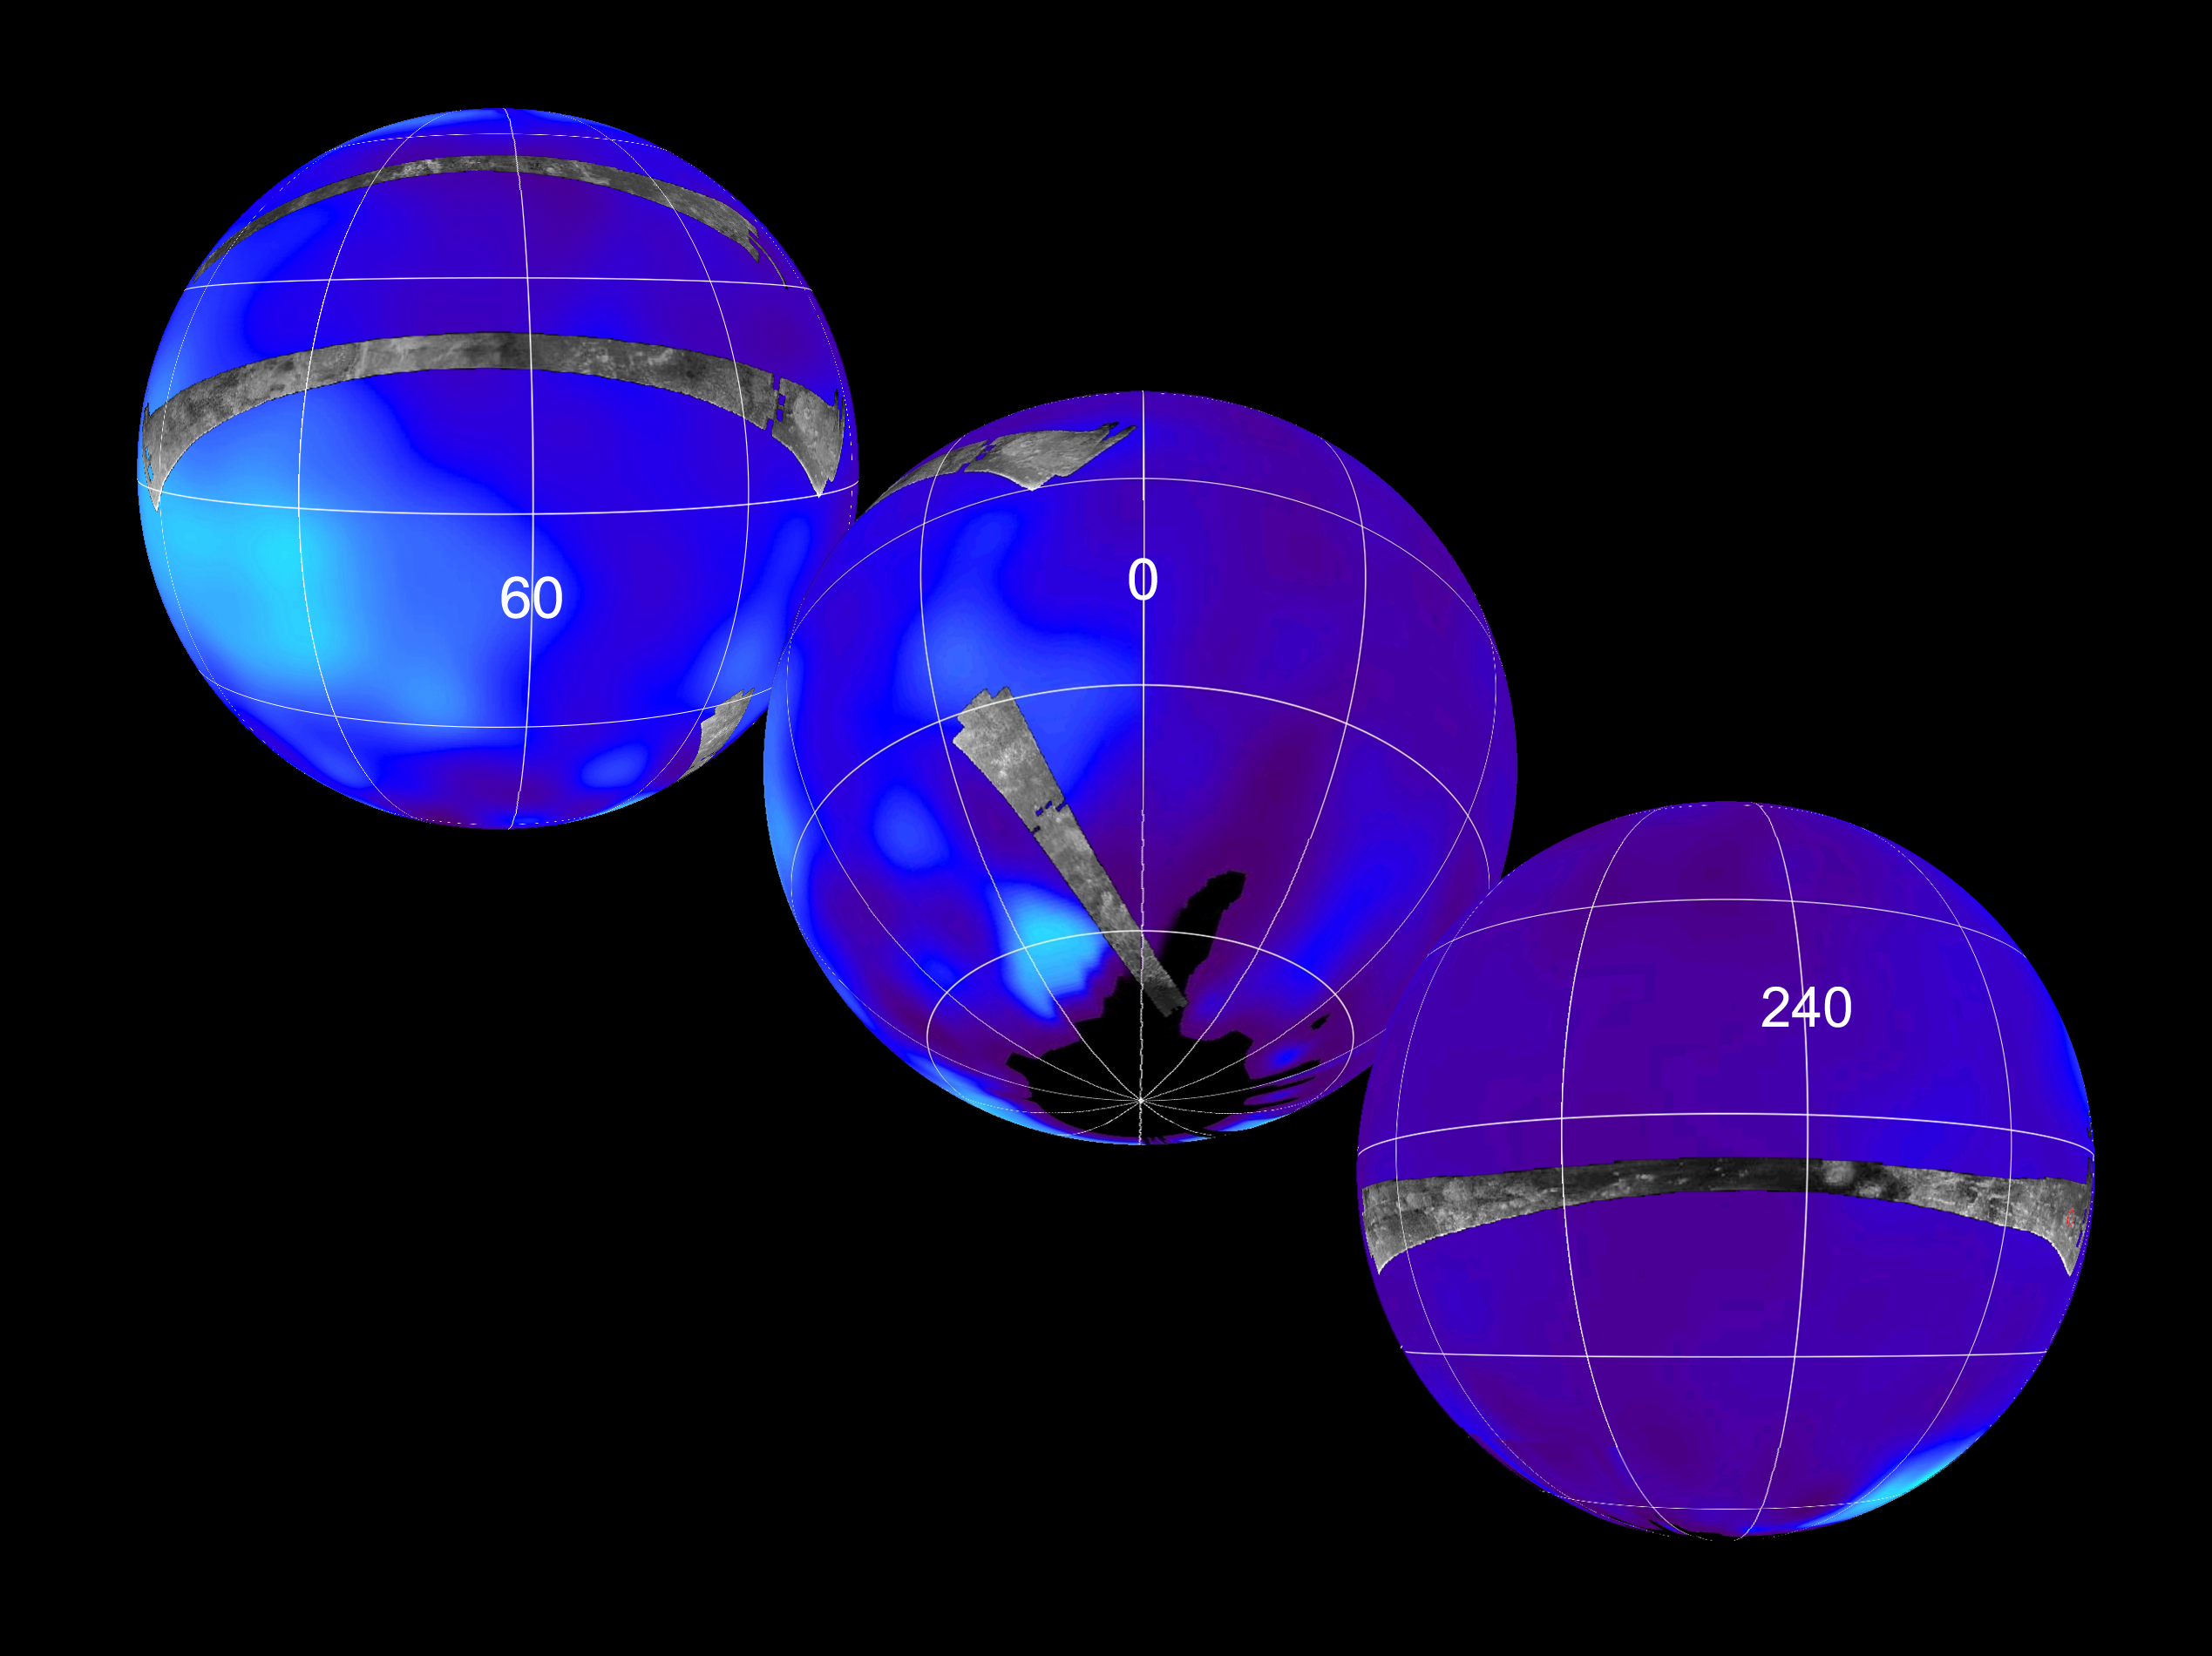

Titan Viewed by Cassini’s Radar

This set of images shows the areas mapped so far on Saturn’s moon Titan by the Cassini radar mapper using its synthetic aperture radar imaging mode.

Labels represent the approximate central longitude of each globe. The radar swaths are superimposed on a false-color image made from observations by NASA’s Hubble Space Telescope.

The top image shows radar swaths from the first Titan flyby, on Oct. 26, 2004, (northernmost) and the second radar pass of Titan, on Feb. 15, 2005 (near-equatorial). The Oct. 26 swath is about 4,500 kilometers long (2,800 miles), extending from 133 degrees west longitude and 32 degrees north latitude through 12 degrees west and 29 degrees north. The February swath is centered at approximately 30 degrees north and 70 degrees west. The spatial resolution of the radar images ranges from about 300 meters (980 feet) per pixel to about 1.5 kilometers (0.93 miles) per pixel.

The middle globe shows the radar swath acquired during the third radar pass, on Sept. 7, 2005, close to Titan’s south pole. This swath is centered at approximately 52 south latitude and 11degrees west longitude. The spatial resolution of the radar images ranges from about 300 meters (980 feet) per pixel to about 1.5 kilometers (0.93 miles) per pixel.

The third globe at the bottom shows the location of the radar swath for the Oct. 28 flyby. The swath is centered at 7 degrees south latitude and 250 degrees west longitude, with similar spatial resolution to the previous three flybys. The location of the Huygens landing site is marked in red at the far right. The overlap between the Huygens data and the radar data will give new clues to the nature of the surface seen by the Huygens probe, which landed on Titan in January 2005.

These combined radar passes reveal a variety of geologic features, including impact craters, wind-blown deposits, channels and cryovolcanic features.

The Cassini-Huygens mission is a cooperative project of NASA, the European Space Agency and the Italian Space Agency. The Jet Propulsion Laboratory, a division of the California Institute of Technology in Pasadena, manages the mission for NASA’s Science Mission Directorate, Washington, D.C. The Cassini orbiter was designed, developed and assembled at JPL. The radar instrument was built by JPL and the Italian Space Agency, working with team members from the United States and several European countries.

Credit: NASA/JPL-Caltech/ASI